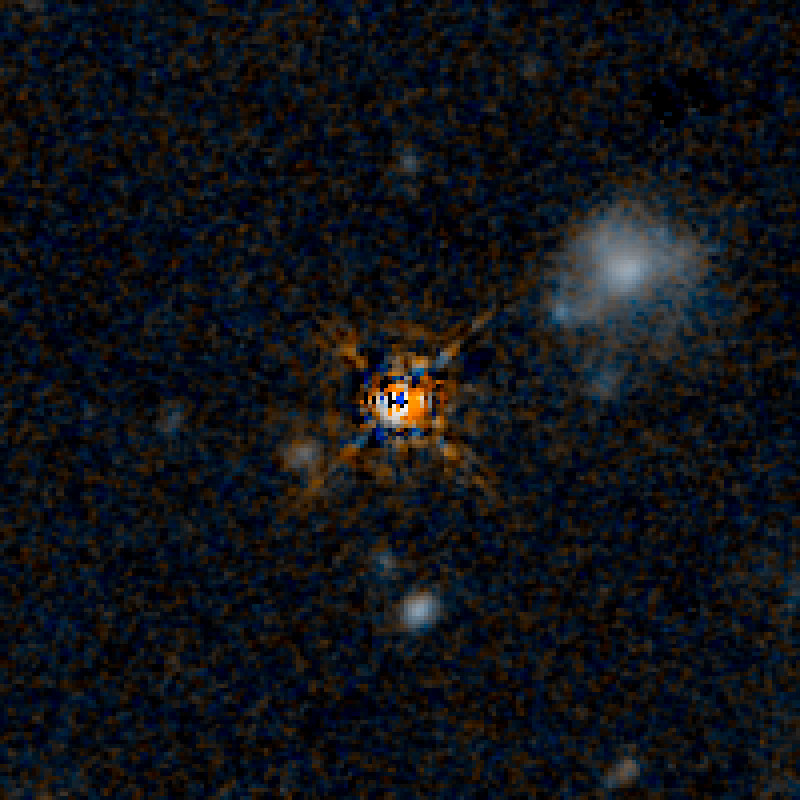

QSO F2M 2222 HST Image (Quasar Subtracted)

Object Name: F2M 2222
Object Description: Dust-Reddened Quasars
Instrument: HST/WFC3/IR
Filters: F125W (J) and F160W (H)

This image is a composite of separate exposures acquired by the WFC3 instruments on the Hubble Space Telescope. Several filters were used to sample broad wavelength ranges. The color results from assigning different hues (colors) to each monochromatic (grayscale) image associated with an individual filter. In this case, the assigned colors are: Blue: F125W (J) Orange: F160W (H)

Credit: NASA, ESA, and E. Glikman (Middlebury College, Vermont)